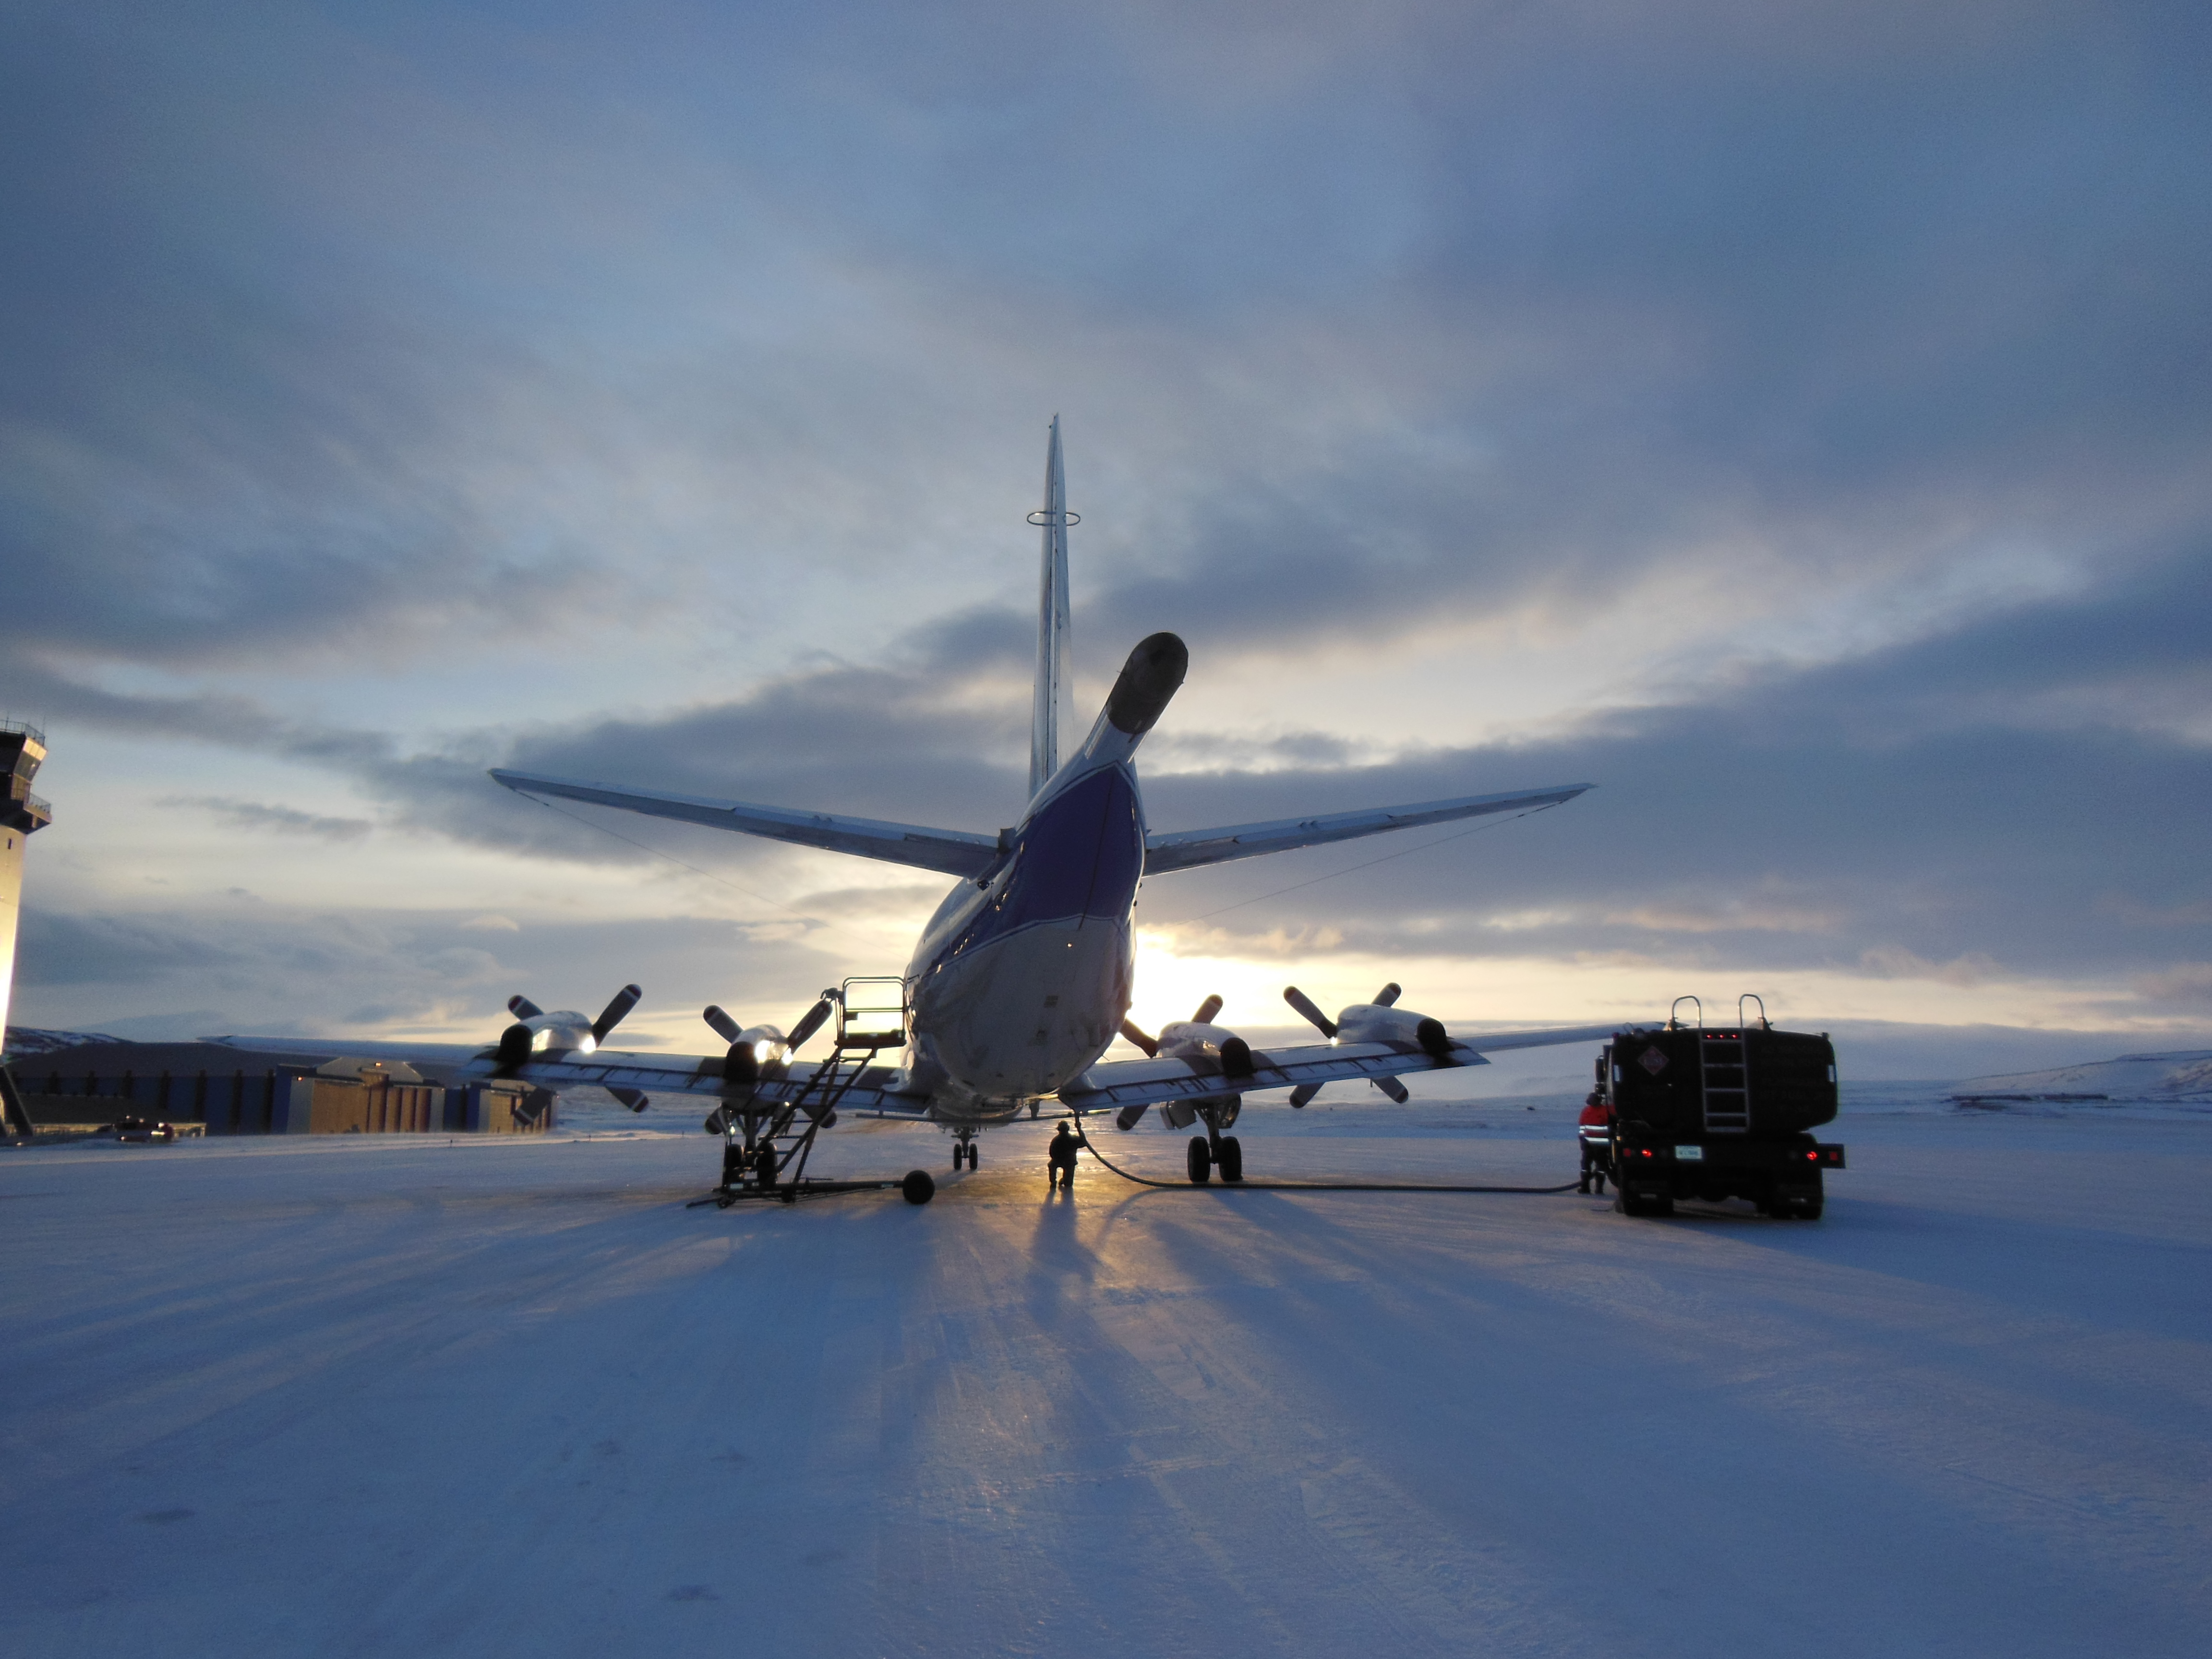

NASA's P-3 at Sunrise

NASA's P-3B airborne laboratory on the ramp at Thule Air Base in Greenland early on the morning of Mar. 21, 2013. NASA's Operation IceBridge is an airborne science mission to study Earth's polar ice.

Credit: NASA/Goddard/Christy Hansen